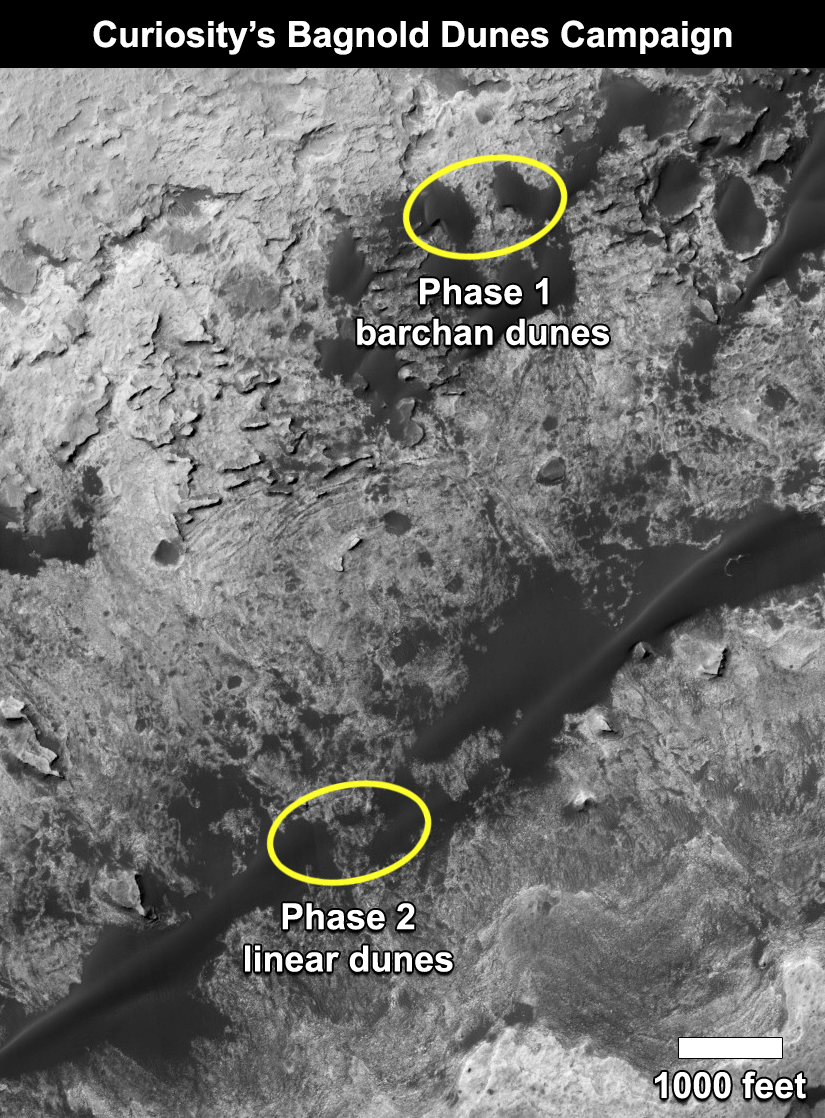

Curiosity’s Bagnold Dunes Campaign: Two Types of Dunes

This map shows the two locations of a research campaign by NASA’s Curiosity Mars rover mission to investigate active sand dunes inside Gale Crater on Mars.

The Bagnold Dunes form a dark band on the northwestern flank of Mount Sharp, inside the crater. In late 2015 and early 2016, Curiosity examined crescent-shaped dunes, called barchans, which are convex on the downwind (leeward) side. This was the first close-up study of active sand dunes anywhere other than Earth. In February 2017, the rover reached a location where the dunes are linear in shape, and the mission began Phase 2 of its dunes campaign.

A map showing Curiosity’s full traverse from landing to this part of Mount Sharp is at PIA21144, with the Phase 1 location of the dune campaign identified as “Gobabeb,” a specific site where the rover scooped up sand for analysis.

The base image for the map is a portion of observation ESP_035917_1755 by the High Resolution Imaging Science Experiment (HiRISE) camera on NASA’s Mars Reconnaissance Orbiter. North is up.

NASA’s Jet Propulsion Laboratory, a division of Caltech in Pasadena, California, manages the Mars Science Laboratory Project and Mars Reconnaissance Orbiter Project for NASA’s Science Mission Directorate, Washington.

Credit: NASA/JPL-Caltech/Univ. of Arizona